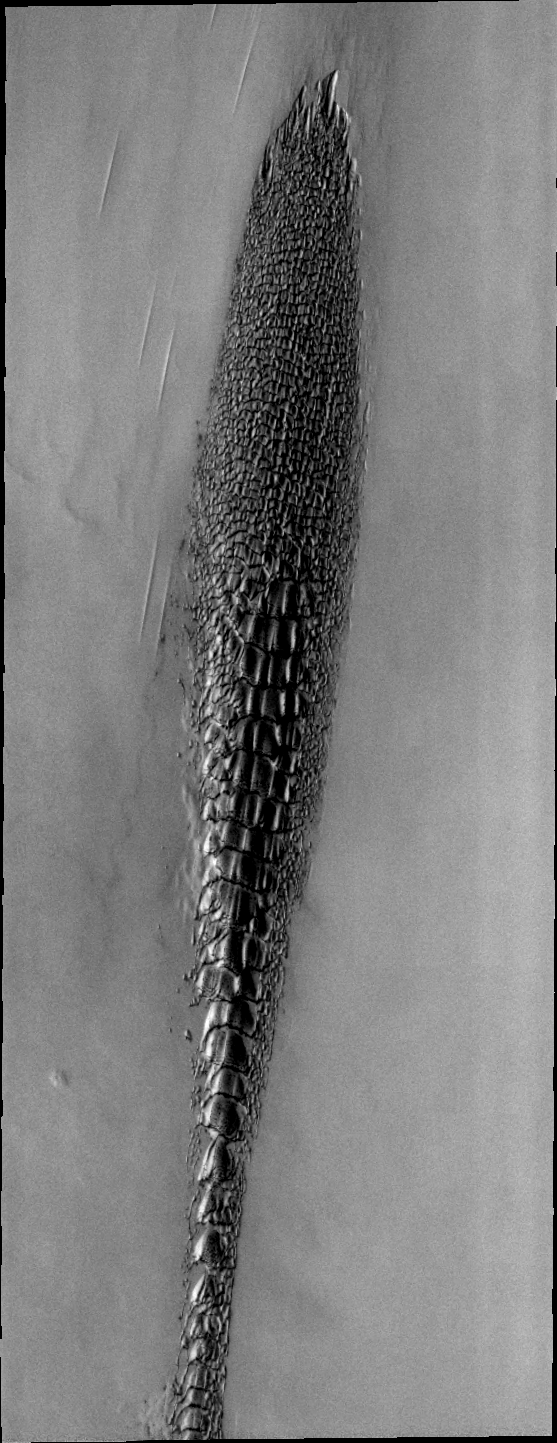

Mars Odyssey All Stars: Reptilian Dunes

Although this may look like a hostile alien life form, it’s actually a complex line of sand dunes near the northern ice cap of Mars. The image covers an area about 10 kilometers (6 miles) wide. It was taken in April 2006 by the Thermal Emission Imaging System instrument on NASA’s Mars Odyssey orbiter. It is part of a special set of images marking the occasion of Odyssey becoming the longest-working Mars spacecraft in history. The pictured location on Mars is 82.4 degrees north latitude, 314.5 degrees east longitude.

NASA’s Jet Propulsion Laboratory manages the 2001 Mars Odyssey mission for NASA’s Science Mission Directorate, Washington, D.C. The Thermal Emission Imaging System (THEMIS) was developed by Arizona State University, Tempe, in collaboration with Raytheon Santa Barbara Remote Sensing. The THEMIS investigation is led by Dr. Philip Christensen at Arizona State University. Lockheed Martin Astronautics, Denver, is the prime contractor for the Odyssey project, and developed and built the orbiter. Mission operations are conducted jointly from Lockheed Martin and from JPL, a division of the California Institute of Technology in Pasadena.

Credit: NASA/JPL-Caltech/ASU